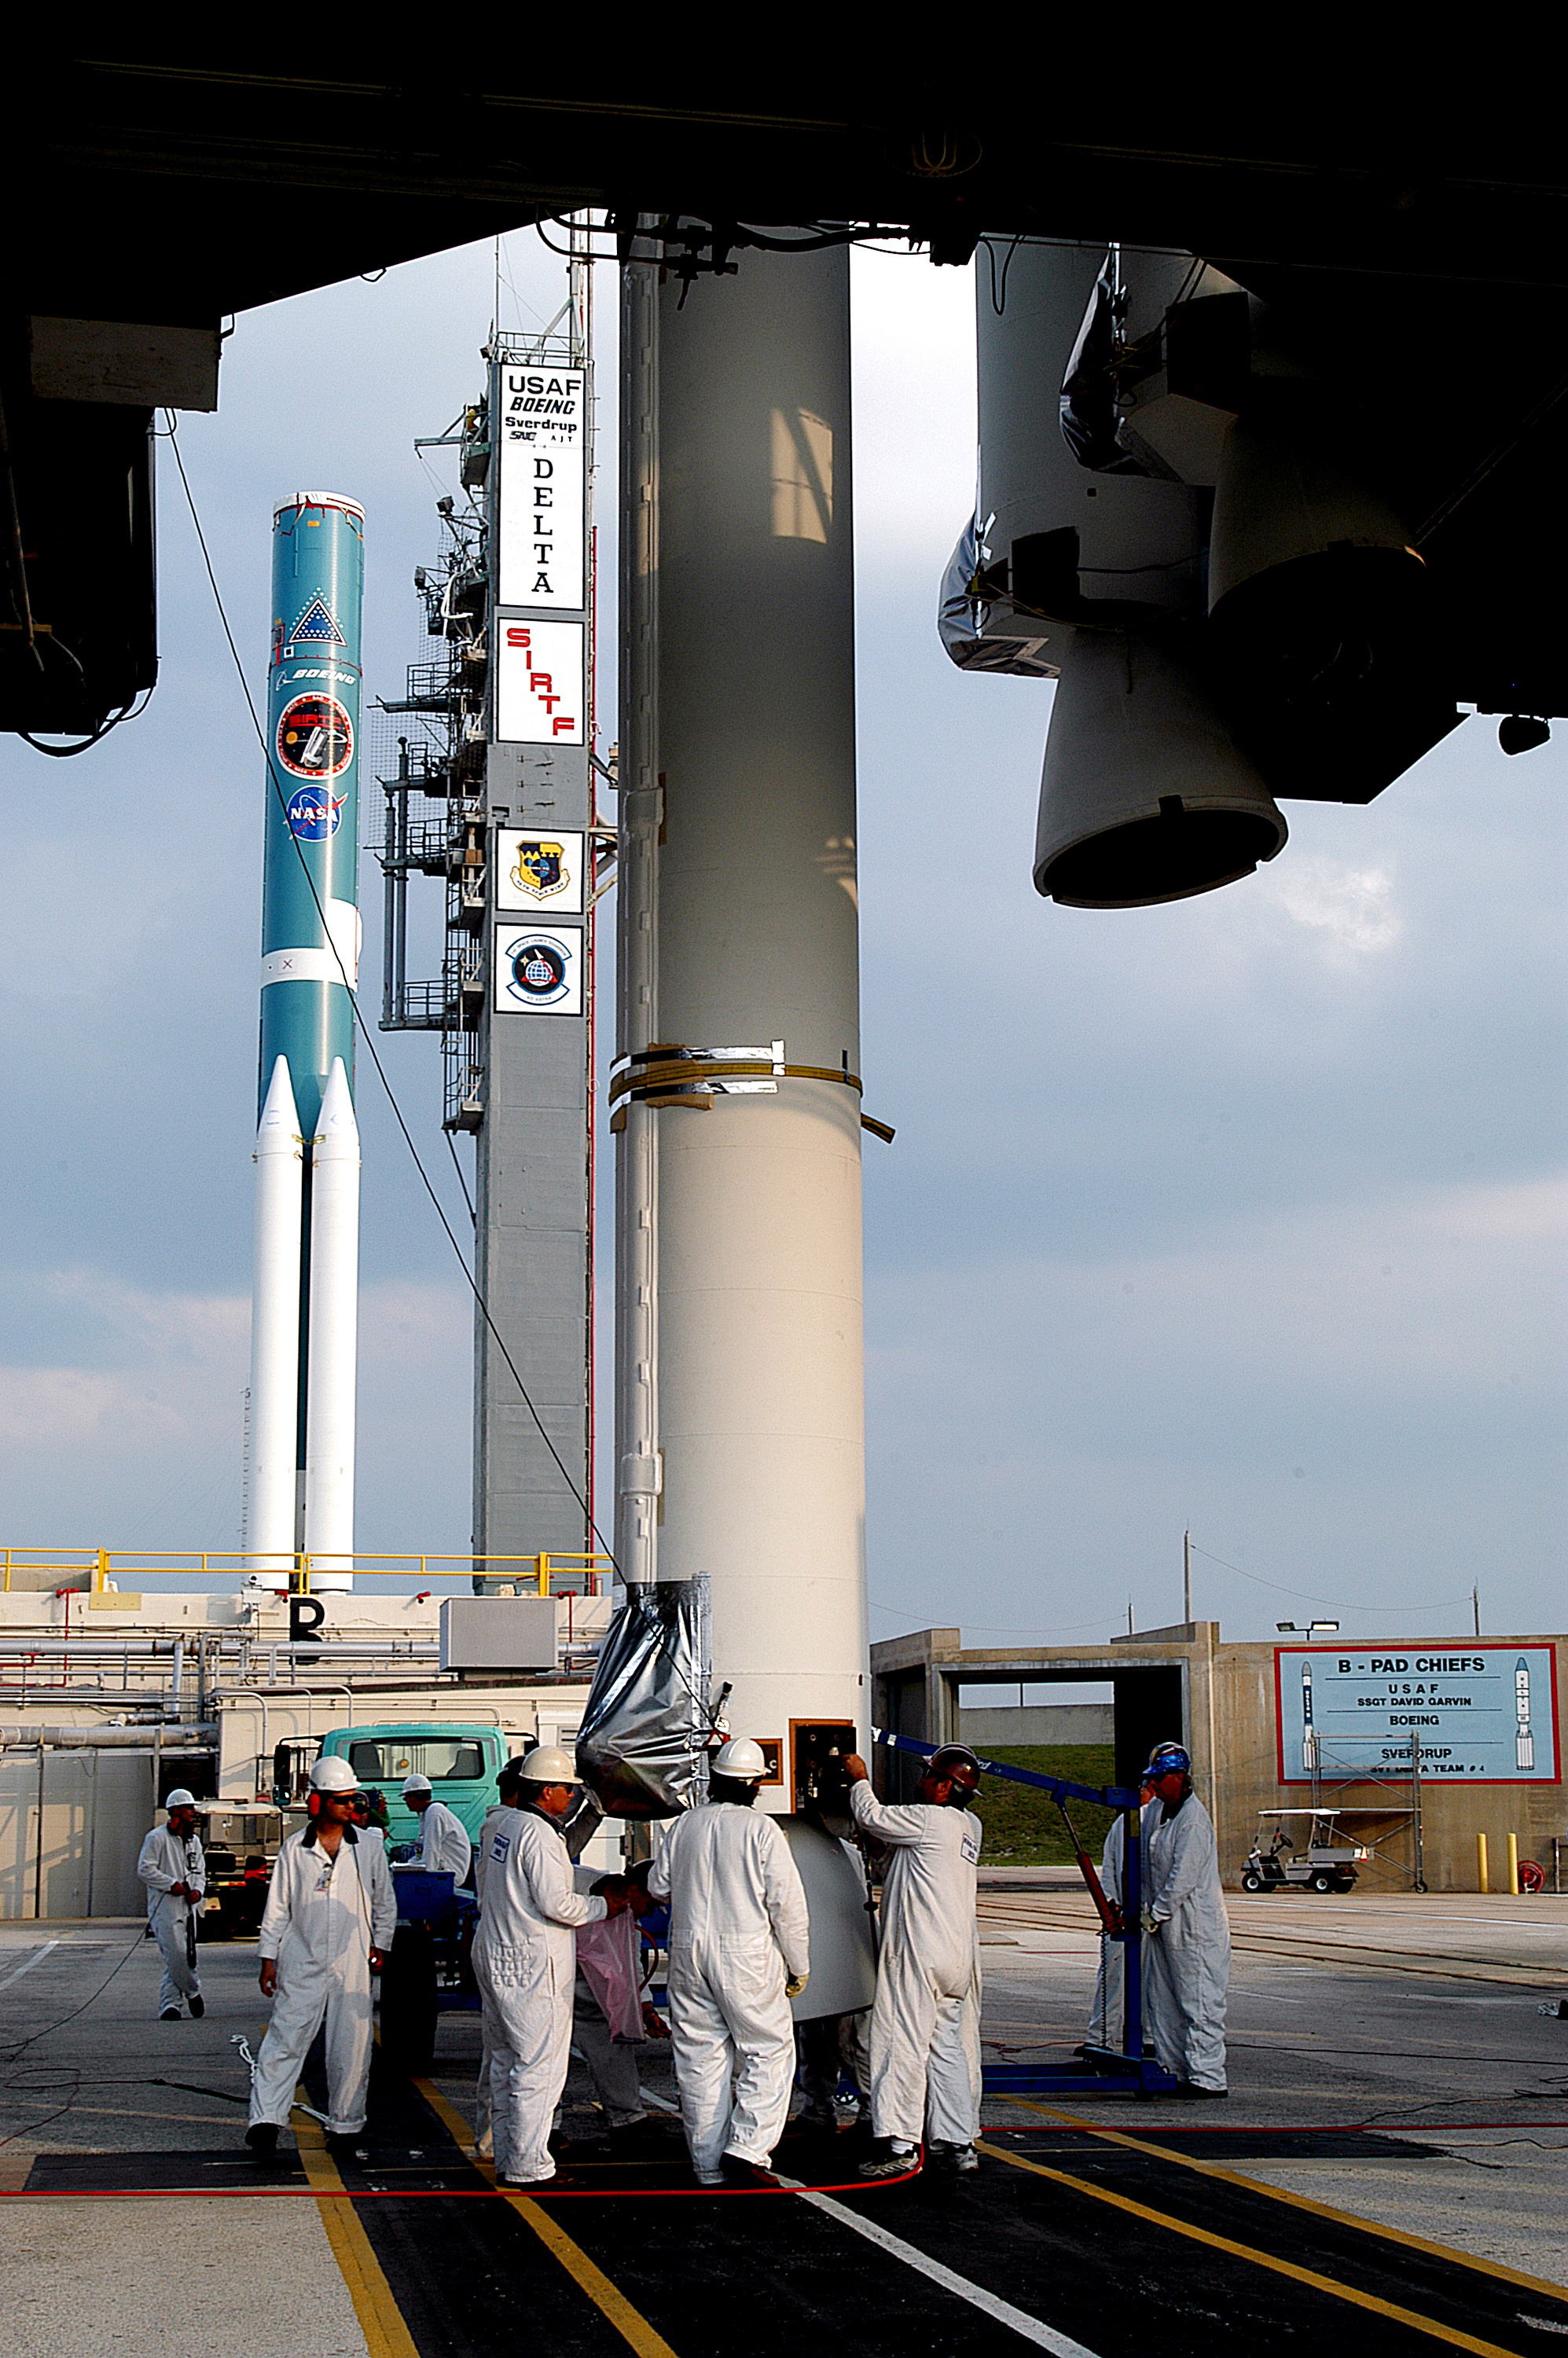

The Rocket that Didn't Launch Spitzer

A Delta II rocket, initially intended to launch the Spitzer Space Telescope on April 18, 2003. However, due to additional engineering tests that were needed on the rocket, the launch was delayed and the rocket was instead used to launch a Mars mission. Spitzer launched on a different rocket on August 25, 2003.

Credit: NASA/KSC